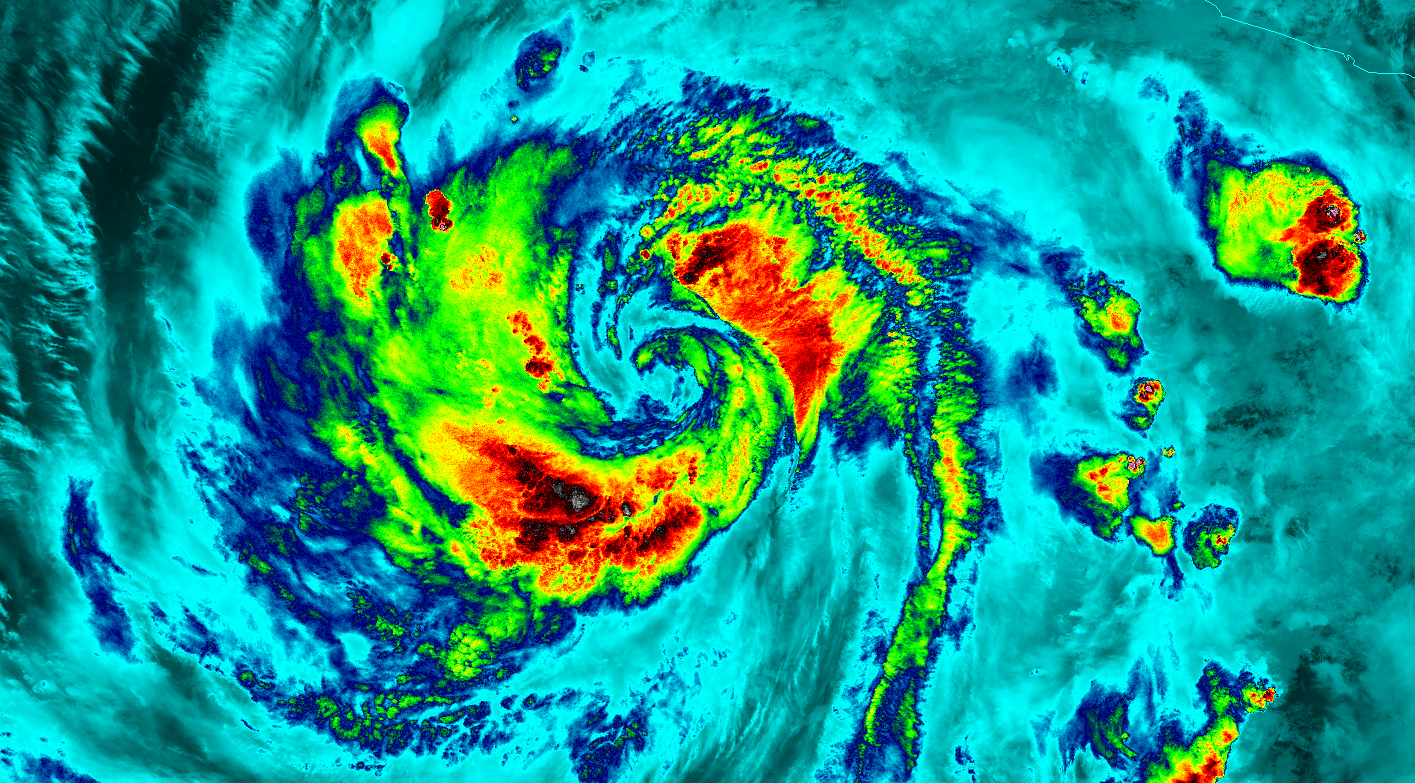

NASA-NOAA's Suomi NPP Satellite Gets Colorful Look at Hurricane Blanca

NASA-NOAA's Suomi NPP satellite flew over Hurricane Blanca in the Eastern Pacific Ocean and gathered infrared data on the storm that was false-colored to show locations of the strongest thunderstorms within the storm. The Visible Infrared Imaging Radiometer Suite or VIIRS instrument aboard the satellite gathered infrared data of the storm that was made into an image at the University of Wisconsin-Madison. The image was false-colored to show temperature. Coldest cloud top temperatures indicate higher, stronger, thunderstorms within a tropical cyclone. Those are typically the strongest storms with potential for heavy rainfall. VIIRS is a scanning radiometer that collects visible and infrared imagery and "radiometric" measurements. Basically it means that VIIRS data is used to measure cloud and aerosol properties, ocean color, sea and land surface temperature, ice motion and temperature, fires, and Earth's albedo (reflected light). The VIIRS image from June 5 at 8:11 UTC (4:11 a.m. EDT) showed two areas of coldest cloud top temperatures and strongest storms were west-southwest and east-northeast of the center of Blanca's circulation center. On June 5 at 5 a.m. EDT (0900 UTC) Blanca's maximum sustained winds were near 105 mph (165 kph) with higher gusts. The National Hurricane Center (NHC) forecast expects some strengthening during the next day or so. Weakening is forecast to begin by late Saturday. At that time, NHC placed the center of Hurricane Blanca near latitude 14.3 North, longitude 106.2 West. That puts the center about 350 miles (560 km) south-southwest of Manzanillo, Mexico and about 640 miles (1,030 km) south-southeast of Cabo San Lucas, Mexico. The estimated minimum central pressure is 968 millibars (28.59 inches). Blanca is moving toward the northwest near 10 mph (17 kph). A northwestward to north-northwestward motion at a similar forward speed is expected to continue through Saturday night. Blanca has been stirring up surf along the coast of southwestern Mexico and will reach the Pacific coast of the Baja California peninsula and the southern Gulf of California later today, June 5. These swells are likely to cause life-threatening surf and rip current conditions. On the forecast track, the center of Blanca will approach the southern Baja California peninsula on Sunday. NHC cautions that "Interests in the southern Baja California peninsula should monitor the progress of Blanca. A tropical storm or hurricane watch will likely be required for a portion of Baja California Sur later today." The NHC forecast track shows Blanca making landfall in the southeastern tip of Baja California on Sunday, June 7 and tracking north-northeast along the Baja California peninsula, for several days following.

Credit: NASA/NOAA/UW-CIMSS